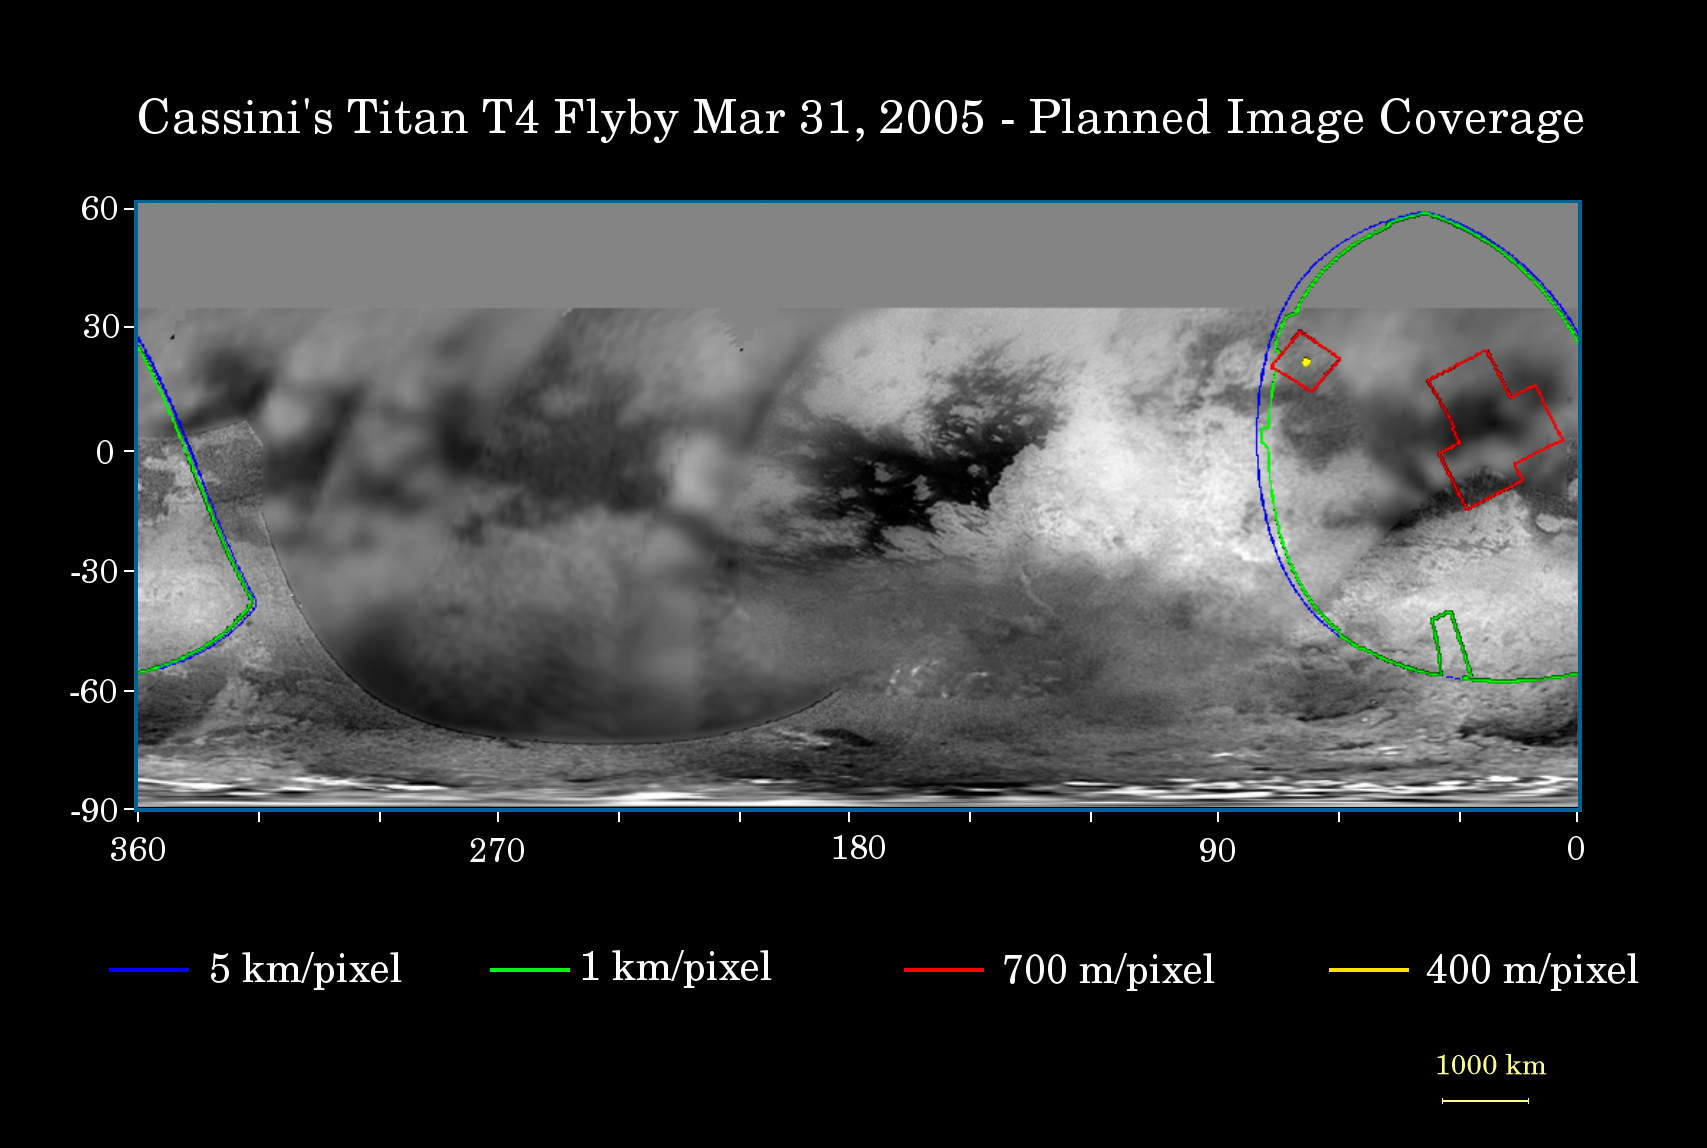

Cassini’s T4 Flyby

This map of Titan’s surface illustrates the regions that will be imaged by Cassini during the spacecraft’s close flyby of the haze-covered moon on March 31, 2005. At closest approach, the spacecraft is expected to pass approximately 2,400 kilometers (1,500 miles) above the moon’s surface.

The colored lines delineate the regions that will be imaged at different resolutions. Images from this encounter will include the eastern portion of territory observed by Cassini’s radar instrument in October 2004 and February 2005. This will be the Cassini cameras’ best view to date of this area of Titan.

The higher resolution (red) box at the northwestern edge of the covered region targets the area observed by Cassini’s synthetic aperture radar at the closest approach point of the February flyby. The Cassini visual and infrared mapping spectrometer experiment will also be targeting this area during the March 31 flyby, yielding coverage of the same part of Titan’s surface by three different instruments.

The map shows only brightness variations on Titan’s surface (the illumination is such that there are no shadows and no shading due to topographic variations). Previous observations indicate that, due to Titan’s thick, hazy atmosphere, the sizes of surface features that can be resolved are a few to five times larger than the actual pixel scale labeled on the map.

The images for this global map were obtained using a narrow band filter centered at 938 nanometers — a near-infrared wavelength (invisible to the human eye). At that wavelength, light can penetrate Titan’s atmosphere to reach the surface and return through the atmosphere to be detected by the camera. The images have been processed to enhance surface details.

It is currently northern winter on Titan, so the moon’s high northern latitudes are not illuminated, resulting in the lack of coverage north of 35 degrees north latitude.

At 5,150 kilometers (3,200 miles) across, Titan is one of the solar system’s largest moons.

The Cassini-Huygens mission is a cooperative project of NASA, the European Space Agency and the Italian Space Agency. The Jet Propulsion Laboratory, a division of the California Institute of Technology in Pasadena, manages the mission for NASA’s Science Mission Directorate, Washington, D.C. The Cassini orbiter and its two onboard cameras were designed, developed and assembled at JPL. The imaging team is based at the Space Science Institute, Boulder, Colo.

Credit: NASA/JPL/Space Science Institute